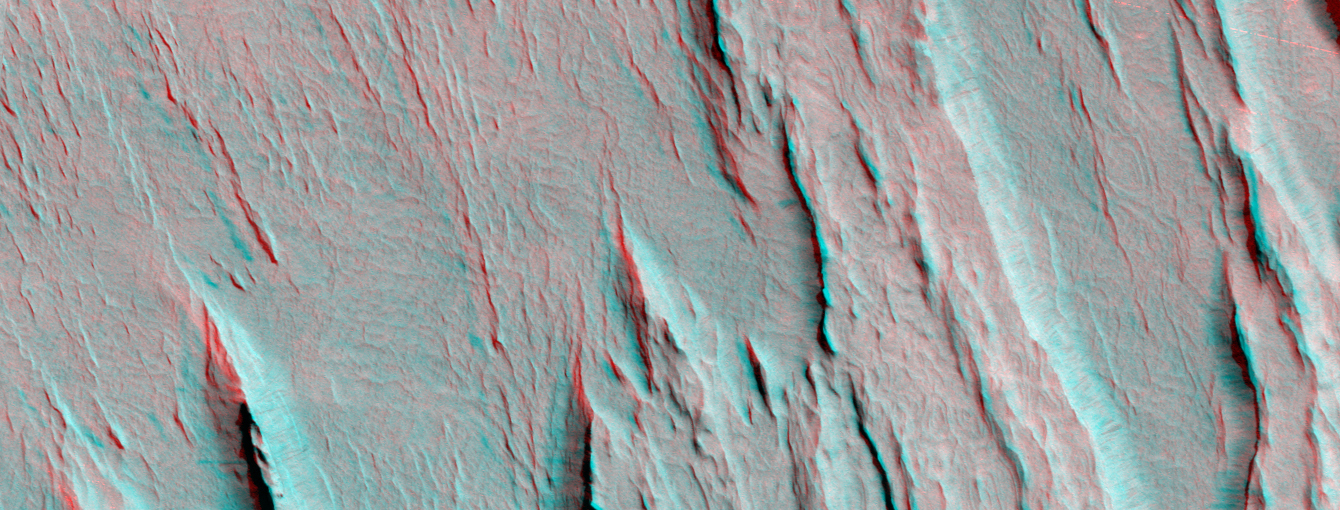

A 3-D Look at Wind-Sculpted Ridges in Aeolis

Layers of bedrock etched by wind to form sharp, elongated ridges known to geomorphologists as yardangs are commonplace in the southern Elysium Planitia/southern Amazonis region of Mars. The ridges shown in this 3-D composite of two overlapping Mars Global Surveyor (MGS) Mars Orbiter Camera (MOC) images occur in the eastern Aeolis region of southern Elysium Planitia near 2.3°S, 206.8°W. To view the picture in stereo, you need red-blue 3-D glasses (red filter over the left eye, blue over the right). For wind to erode bedrock into the patterns seen here, the rock usually must consist of something that is fine-grained and of nearly uniform grain size, such as sand. It must also be relatively easy to erode. For decades, most Mars researchers have interpreted these materials to be eroded deposits of volcanic ash. Nothing in the new picture shown here can support nor refute this earlier speculation. The entire area is mantled by light-toned dust. Small landslides within this thin dust layer form dark streaks on some of the steeper slopes in this picture (for more examples and explanations for these streaks, see previous web pages listed below).

The stereo (3-D) picture was compiled using an off-nadir view taken by the MOC during the Aerobrake-1 subphase of the mission in January 1998 with a nadir (straight-down-looking) view acquired in October 2000. The total area shown is about 6.7 kilometers (4.2 miles) wide by 2.5 kilometers (1.5 miles) high and is illuminated by sunlight from the upper right. The relief in the stereo image is quite exaggerated: the ridges are between about 50 and 100 meters (about 165-330 feet) high. North is toward the lower right.

Credit: NASA/JPL/MSSS